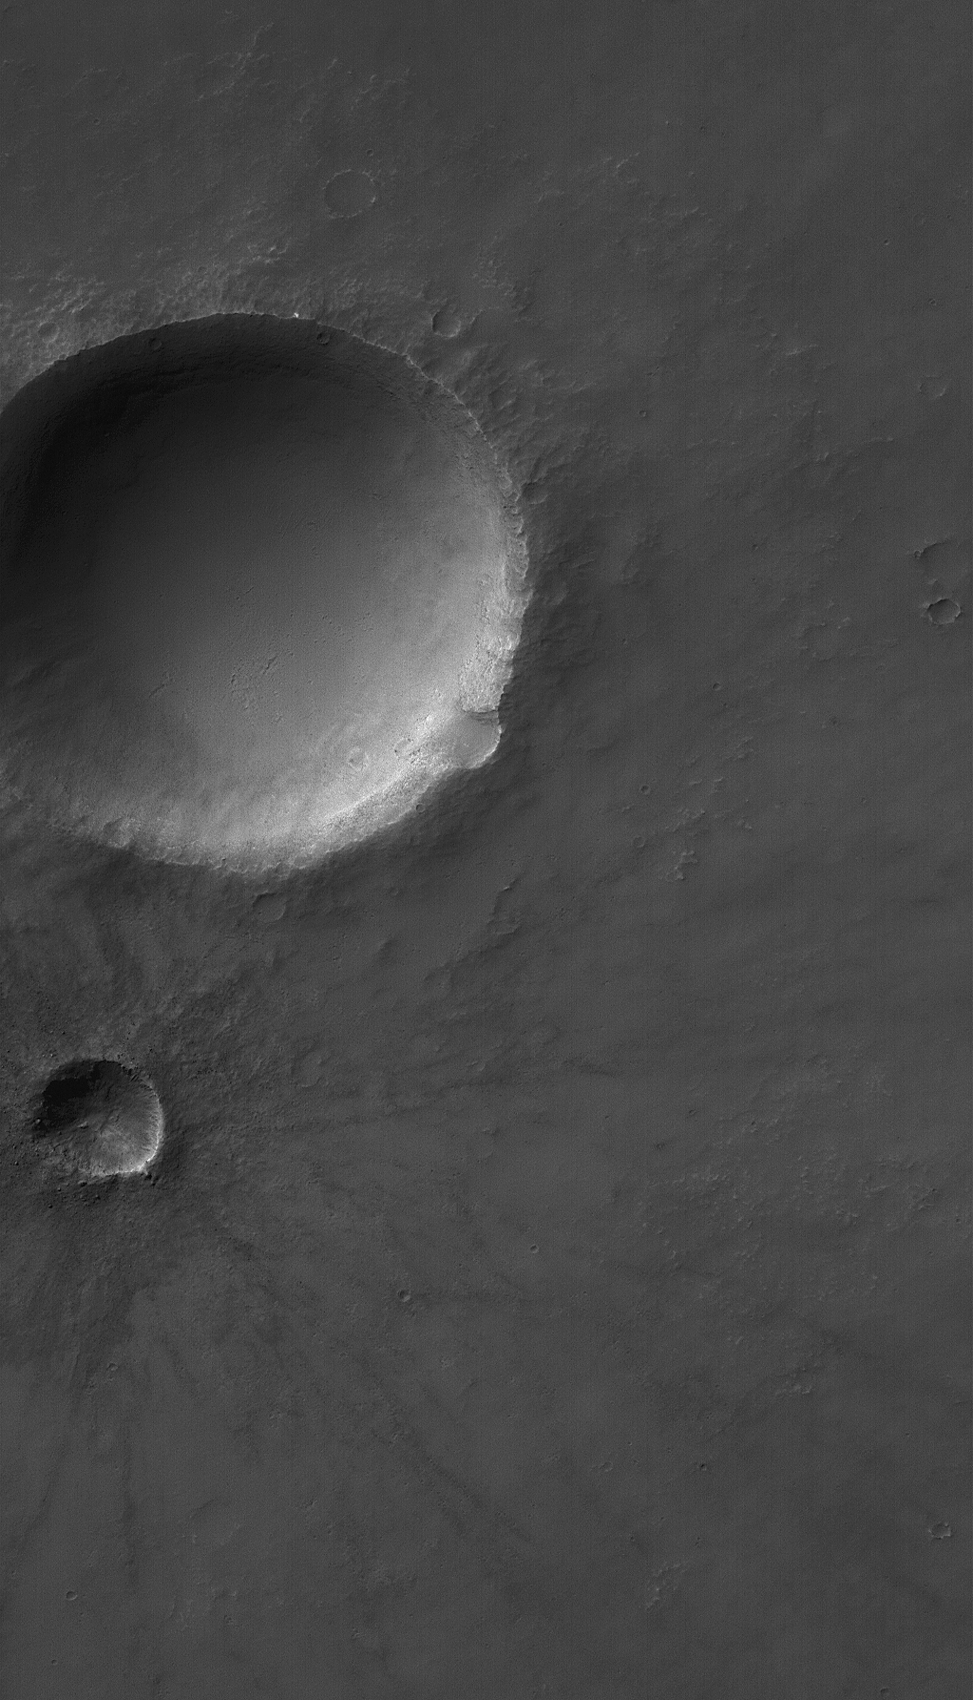

Solis Planum Craters

15 January 2004
This Mars Global Surveyor (MGS) Mars Orbiter Camera (MOC) image shows several meteor impact craters on Solis Planum. The second-largest crater in this scene is relatively young and fresh, exhibiting arrayed ejecta pattern and numerous boulders near its raised rim. The image covers an area about 3 km (1.9 mi) wide and is illuminated by sunlight from the upper left. The craters are located near 19.8°S, 85.5°W.

Credit: NASA/JPL/Malin Space Science Systems